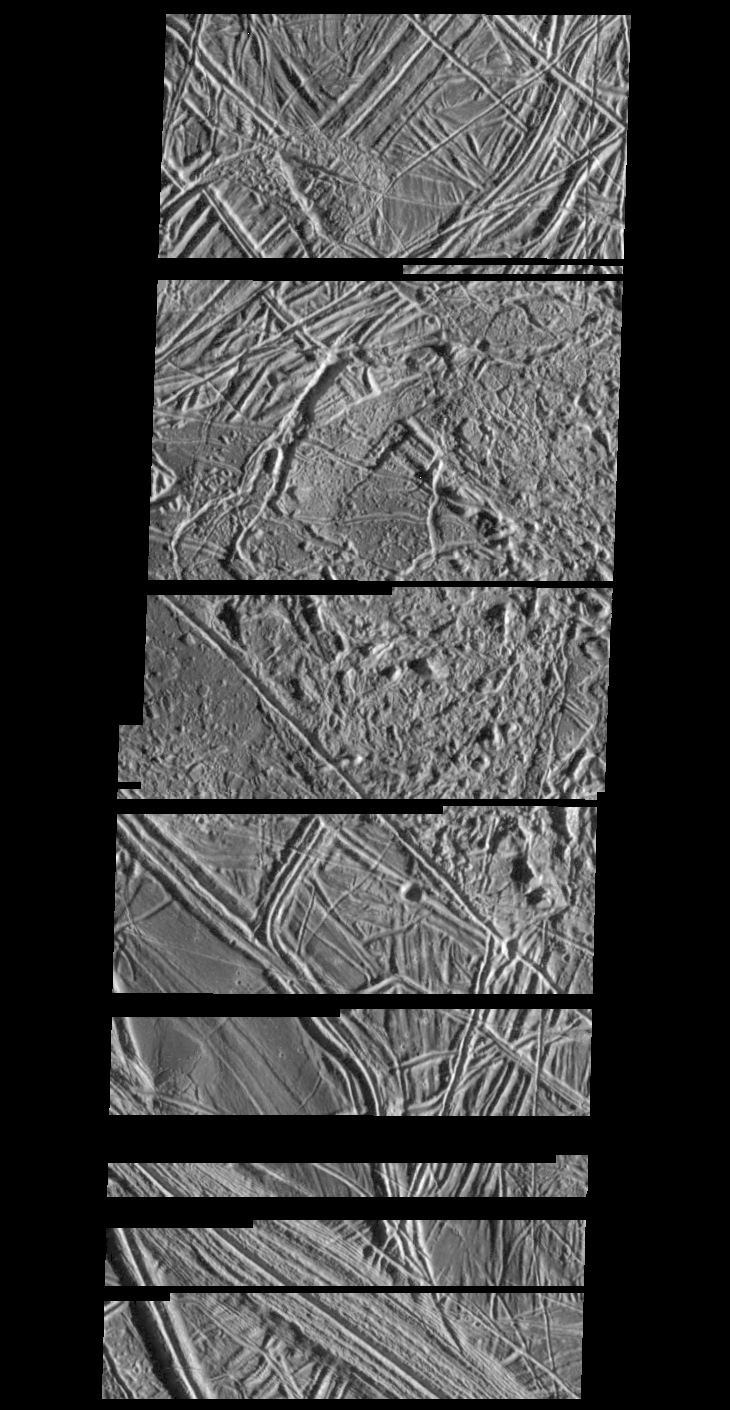

Structurally Complex Surface of Europa

This is a composite of two images of Jupiter’s icy moon Europa obtained from a range of 2119 miles (3410 kilometers) by the Galileo spacecraft during its fourth orbit around Jupiter and its first close pass of Europa. The mosaic spans 11 miles by 30 miles (17 km by 49 km) and shows features as small as 230 feet (70 meters) across. This mosaic is the first very high resolution image data obtained of Europa, and has a resolution more than 50 times better than the best Voyager coverage and 500 times better than Voyager coverage in this area. The mosaic shows the surface of Europa to be structurally complex. The sun illuminates the scene from the right, revealing complex overlapping ridges and fractures in the upper and lower portions of the mosaic, and rugged, more chaotic terrain in the center. Lateral faulting is revealed where ridges show offsets along their lengths (upper left of the picture). Missing ridge segments indicate obliteration of pre-existing materials and emplacement of new terrain (center of the mosaic). Only a small number of impact craters can be seen, indicating the surface is not geologically ancient.

The Jet Propulsion Laboratory, Pasadena, CA manages the mission for NASA’s Office of Space Science, Washington, DC.

Credit: NASA/JPL